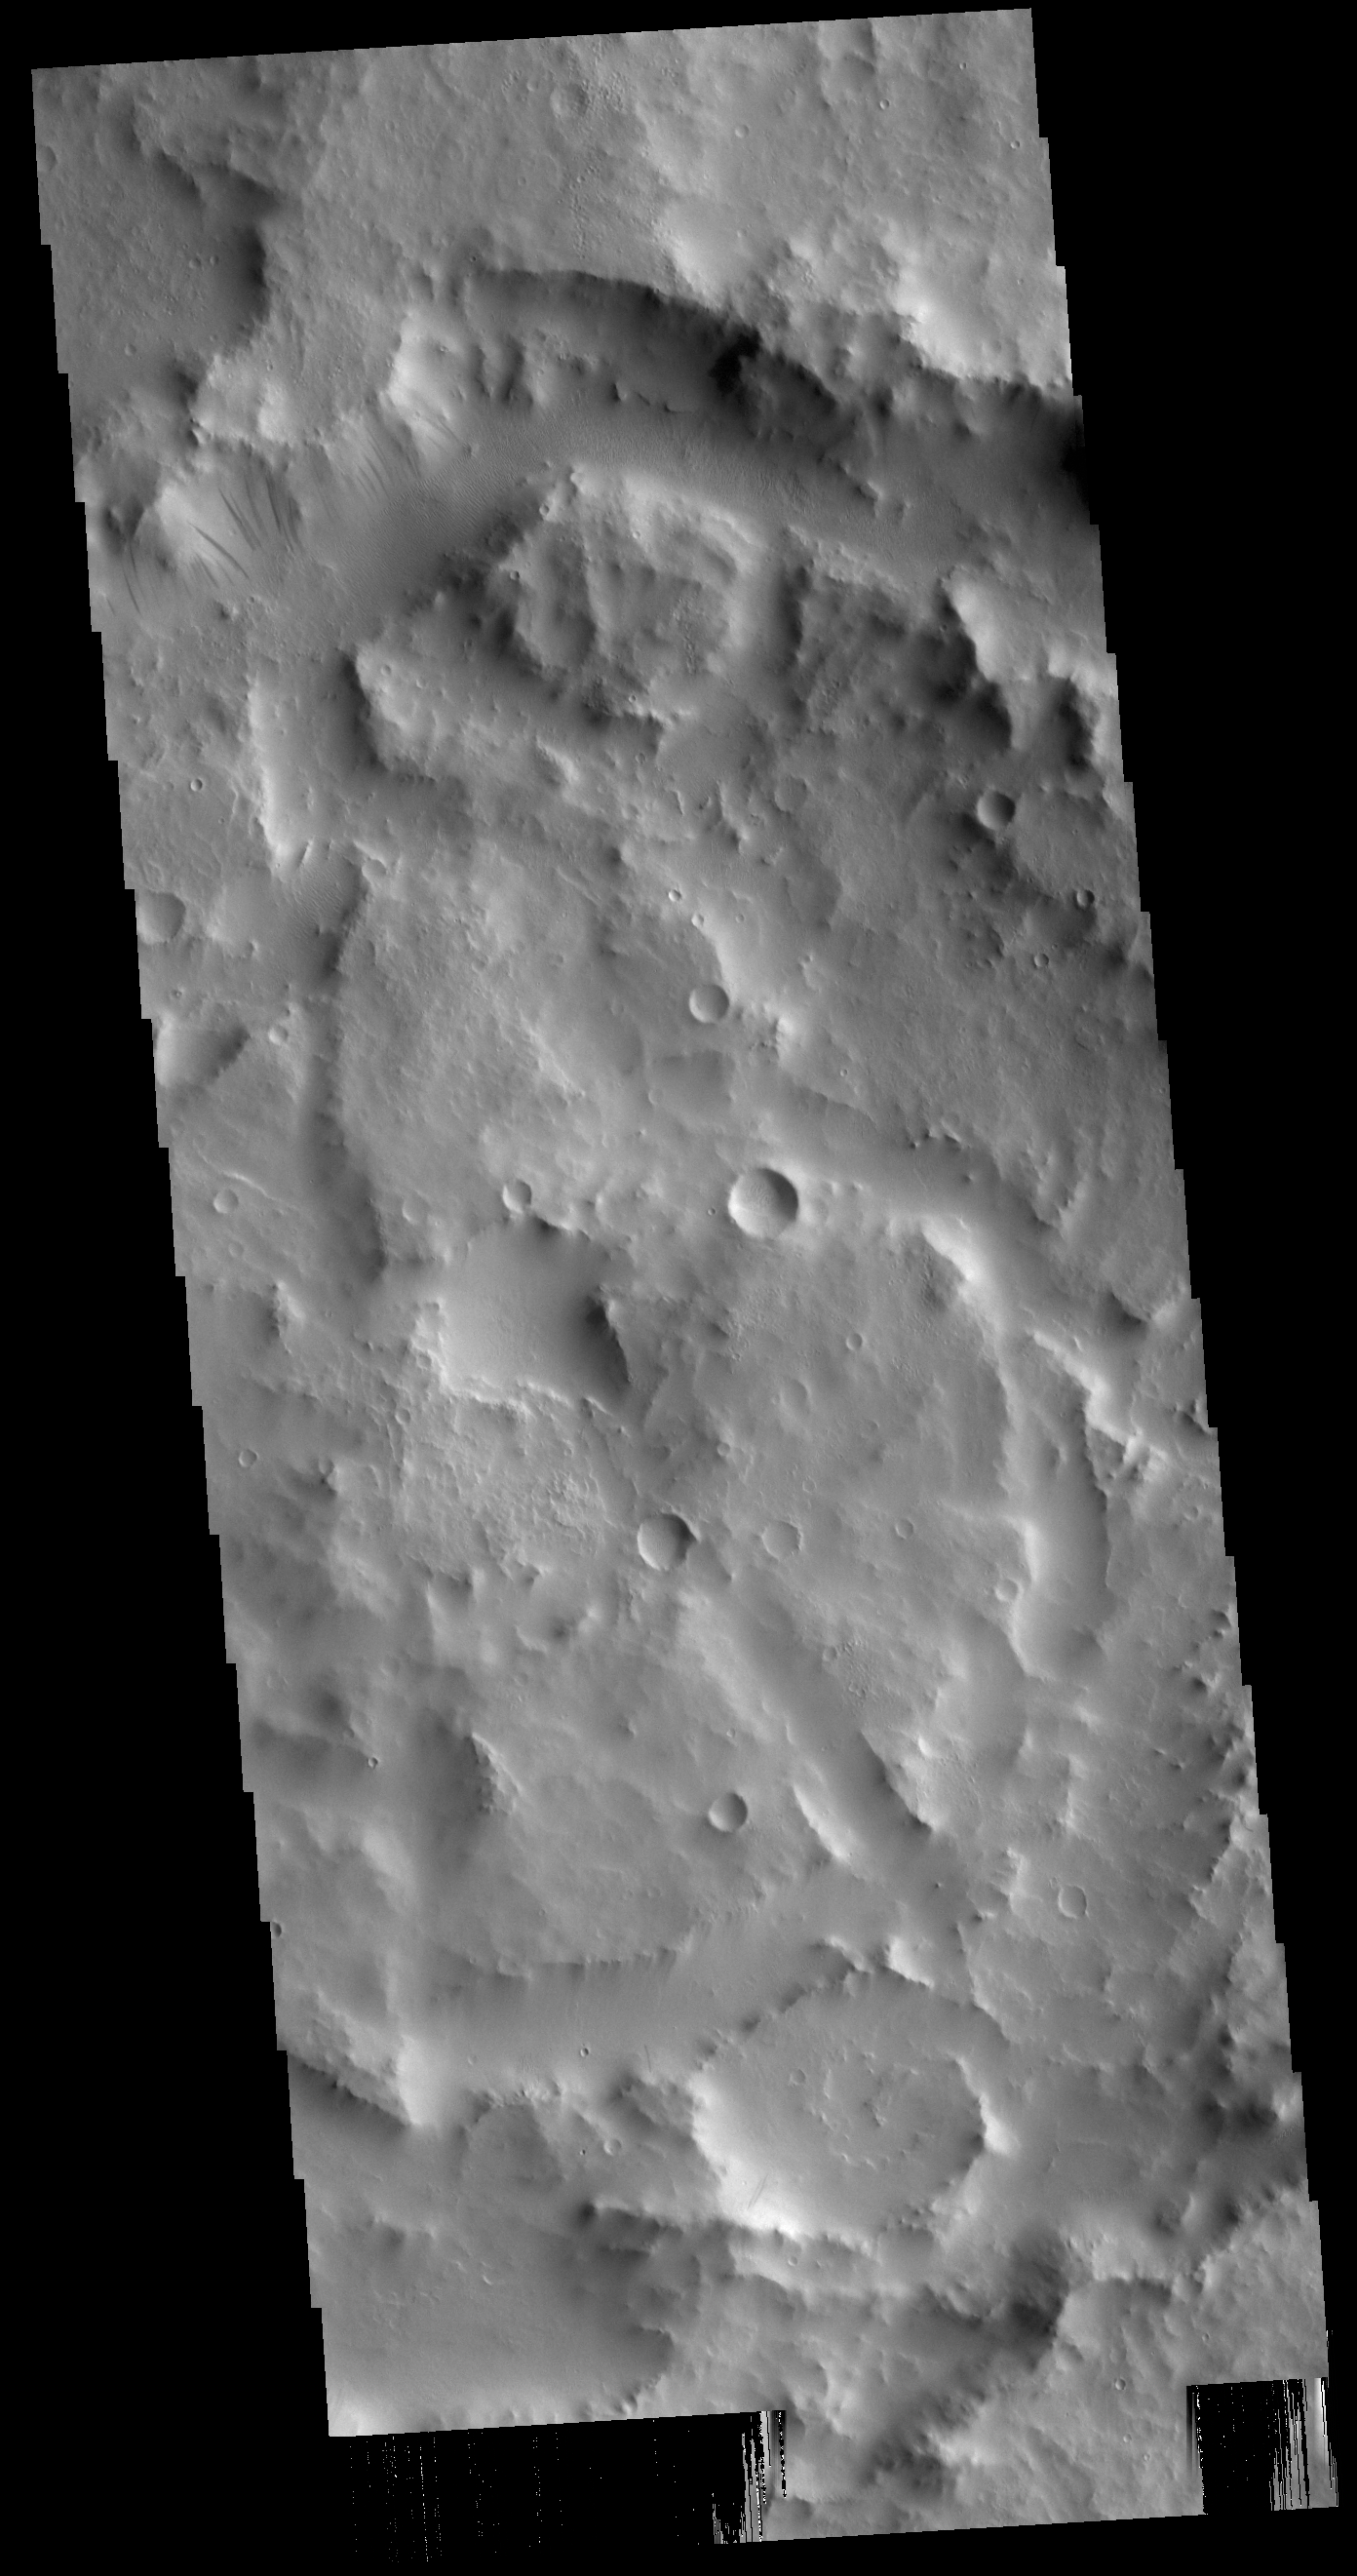

Dark Slope Streaks

Today’s VIS image shows the complex interior of an unnamed crater in Arabia Terra. Dark slope streaks are visible in the channel form at the top of the image.

Credit: NASA/JPL-Caltech/ASU